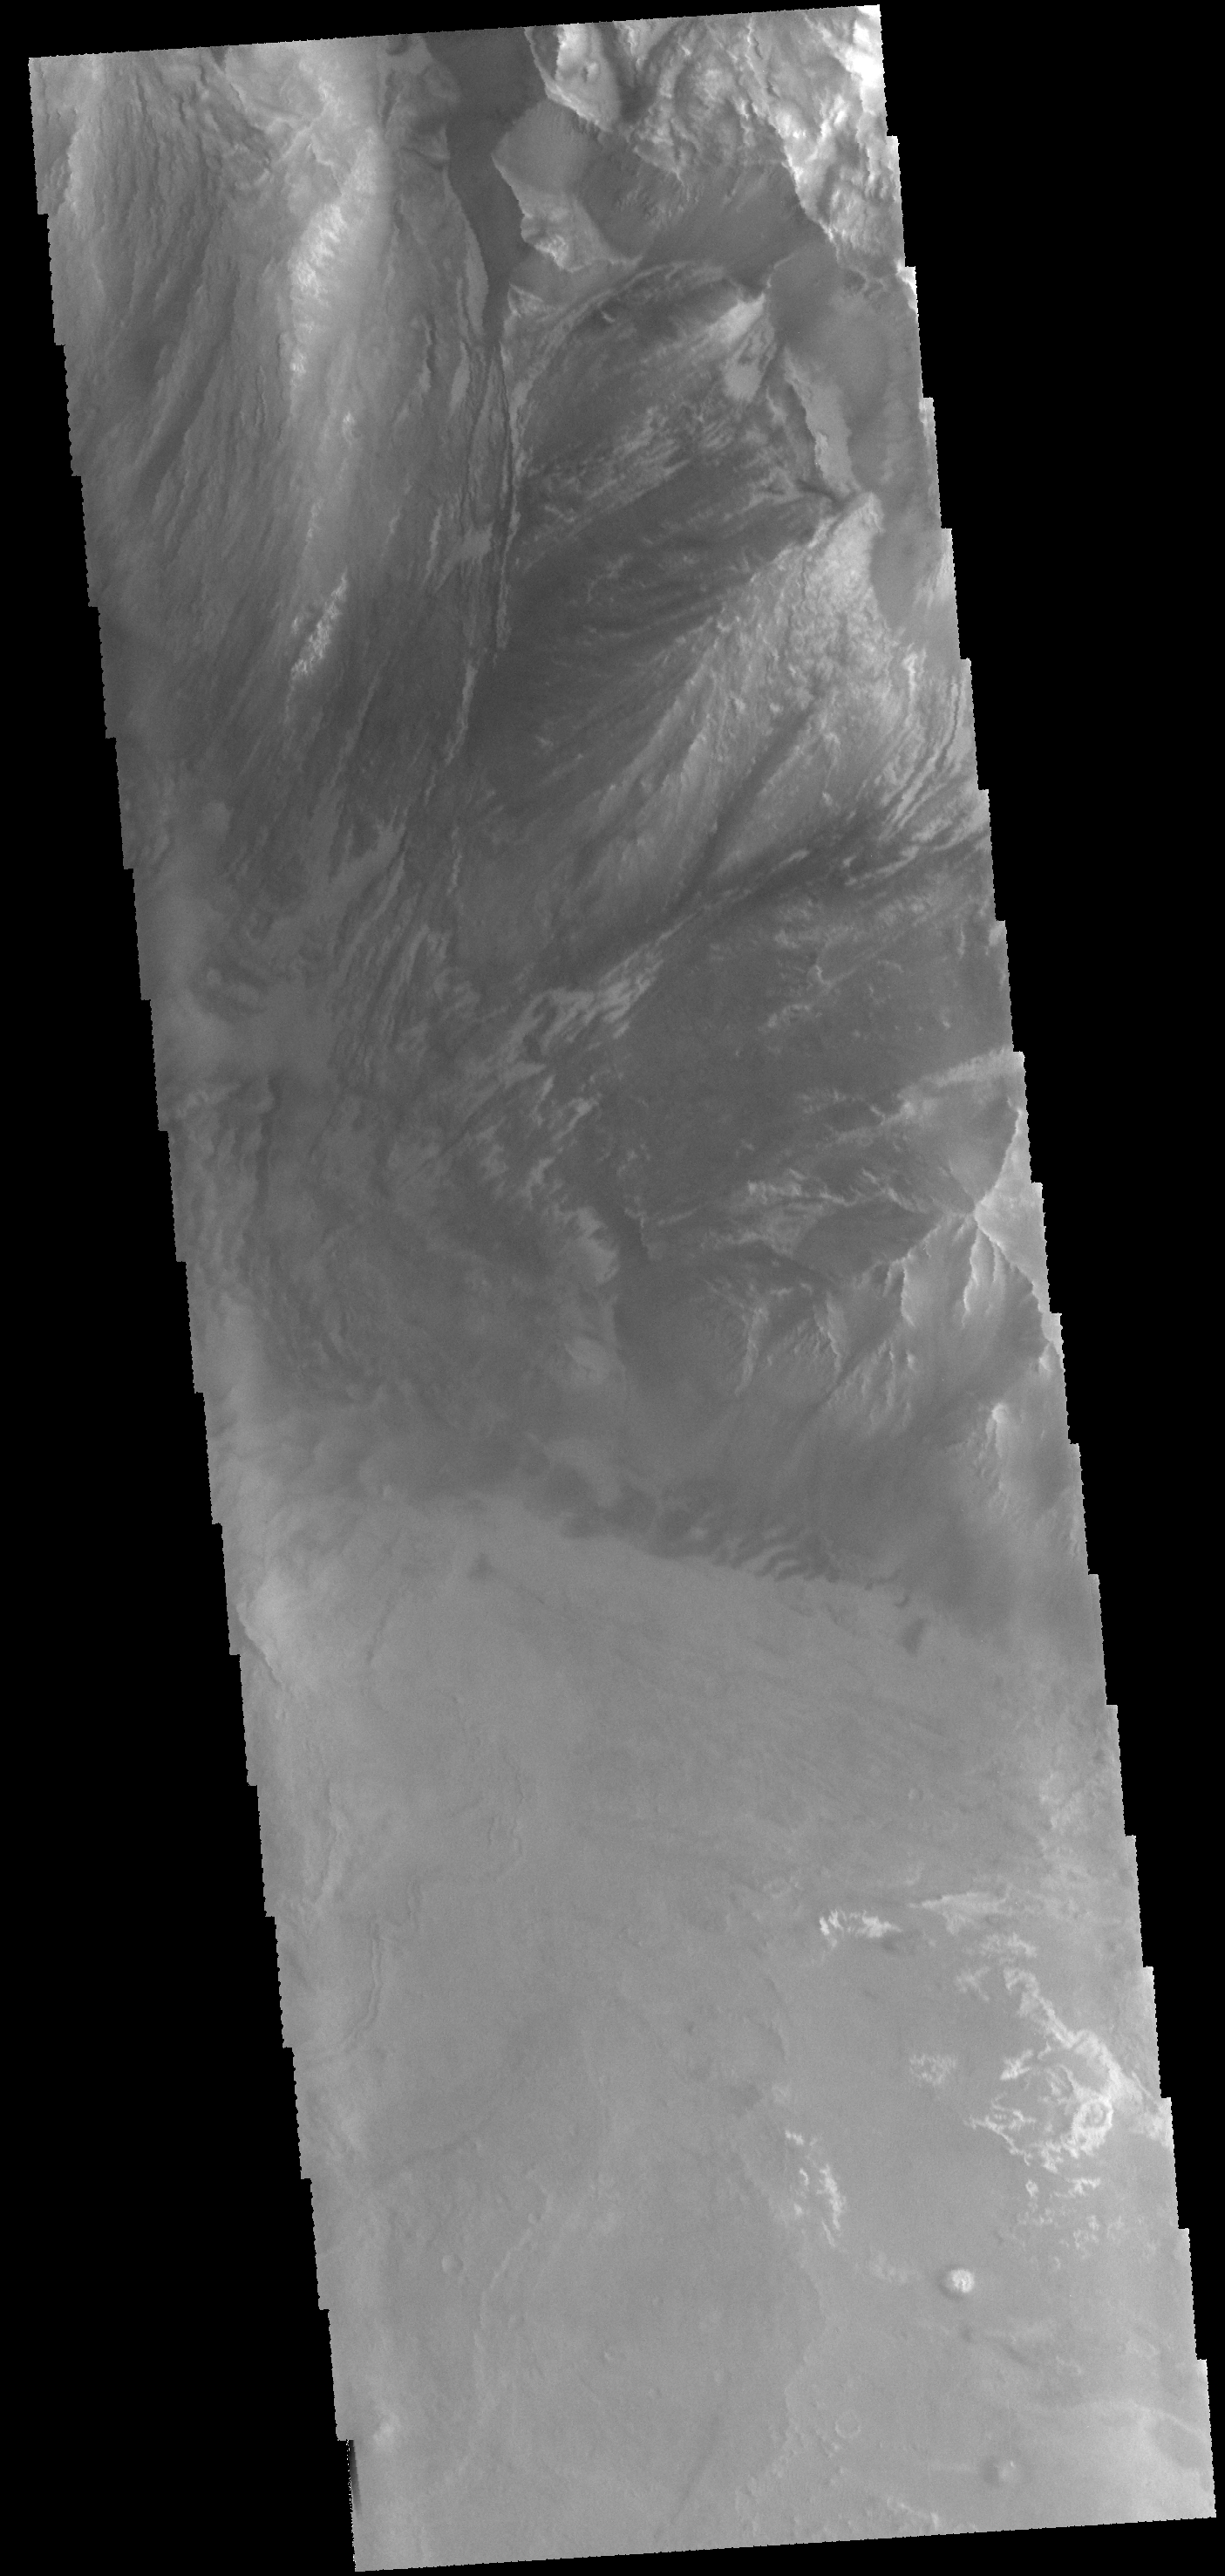

Melas Chasma

Today’s VIS image shows part of Melas Chasma.

Credit: NASA/JPL-Caltech/ASU